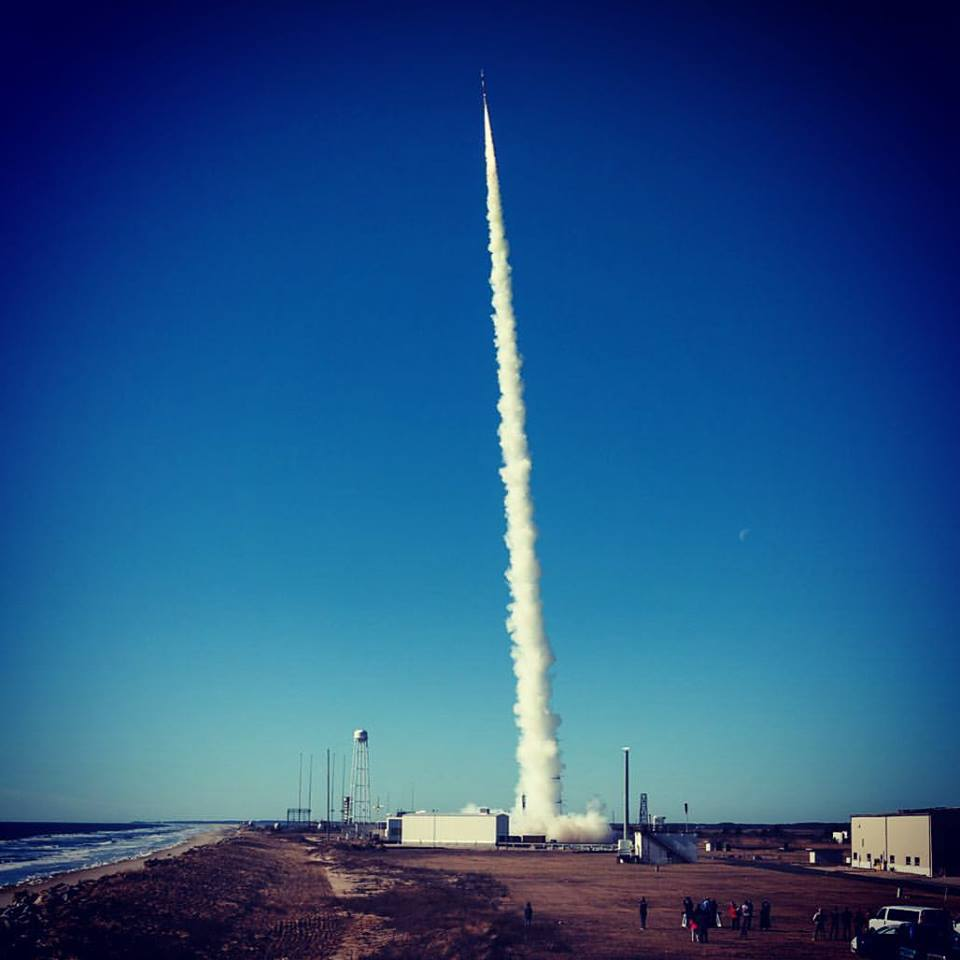

MUSIC Successfully Launched from NASA Wallops

The Multiple User Suborbital Instrument Carrier or MUSIC payload was successfully launched at 9:50 a.m. today on a Terrier-Improved Malemute suborbital sounding rocket from NASA’s Wallops Flight Facility. The payload flew to approximately 115 miles apogee and preliminary analysis shows good data was received. Payload recovery is in progress. The next launch from Wallops is between 7 and 10 a.m. EST, Monday, March 7. Three space technology payloads will be carried on a Terrier-Improved Orion suborbital sounding rocket.

Credit: NASA/Wallops/Allison Stancil